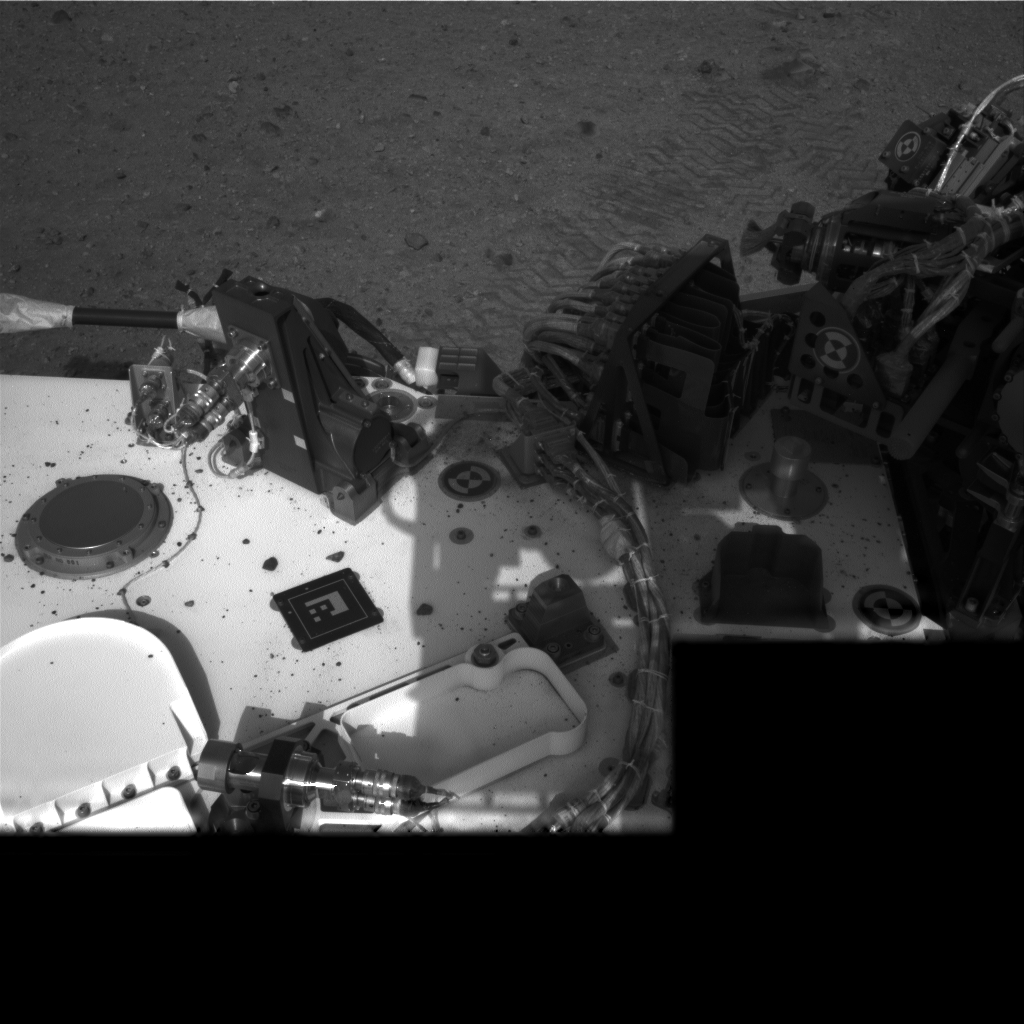

Evidence of Curiosity’s Second Drive

This image taken by NASA’s Curiosity rover shows track marks from a successful drive to the scour mark known as Goulburn, an area of bedrock exposed by thrusters on the rover’s descent stage. The scour mark cannot be seen in this view.

This is a full-resolution image from the rover’s Navigation camera. In Curiosity’s second drive, it rotated about 90 degrees, drove about 16 feet (5 meters), then rotated back about 120 degrees to face roughly the same direction from which it started

JPL manages the Mars Science Laboratory/Curiosity for NASA’s Science Mission Directorate in Washington. The rover was designed, developed and assembled at JPL, a division of the California Institute of Technology in Pasadena.

Credit: NASA/JPL-Caltech